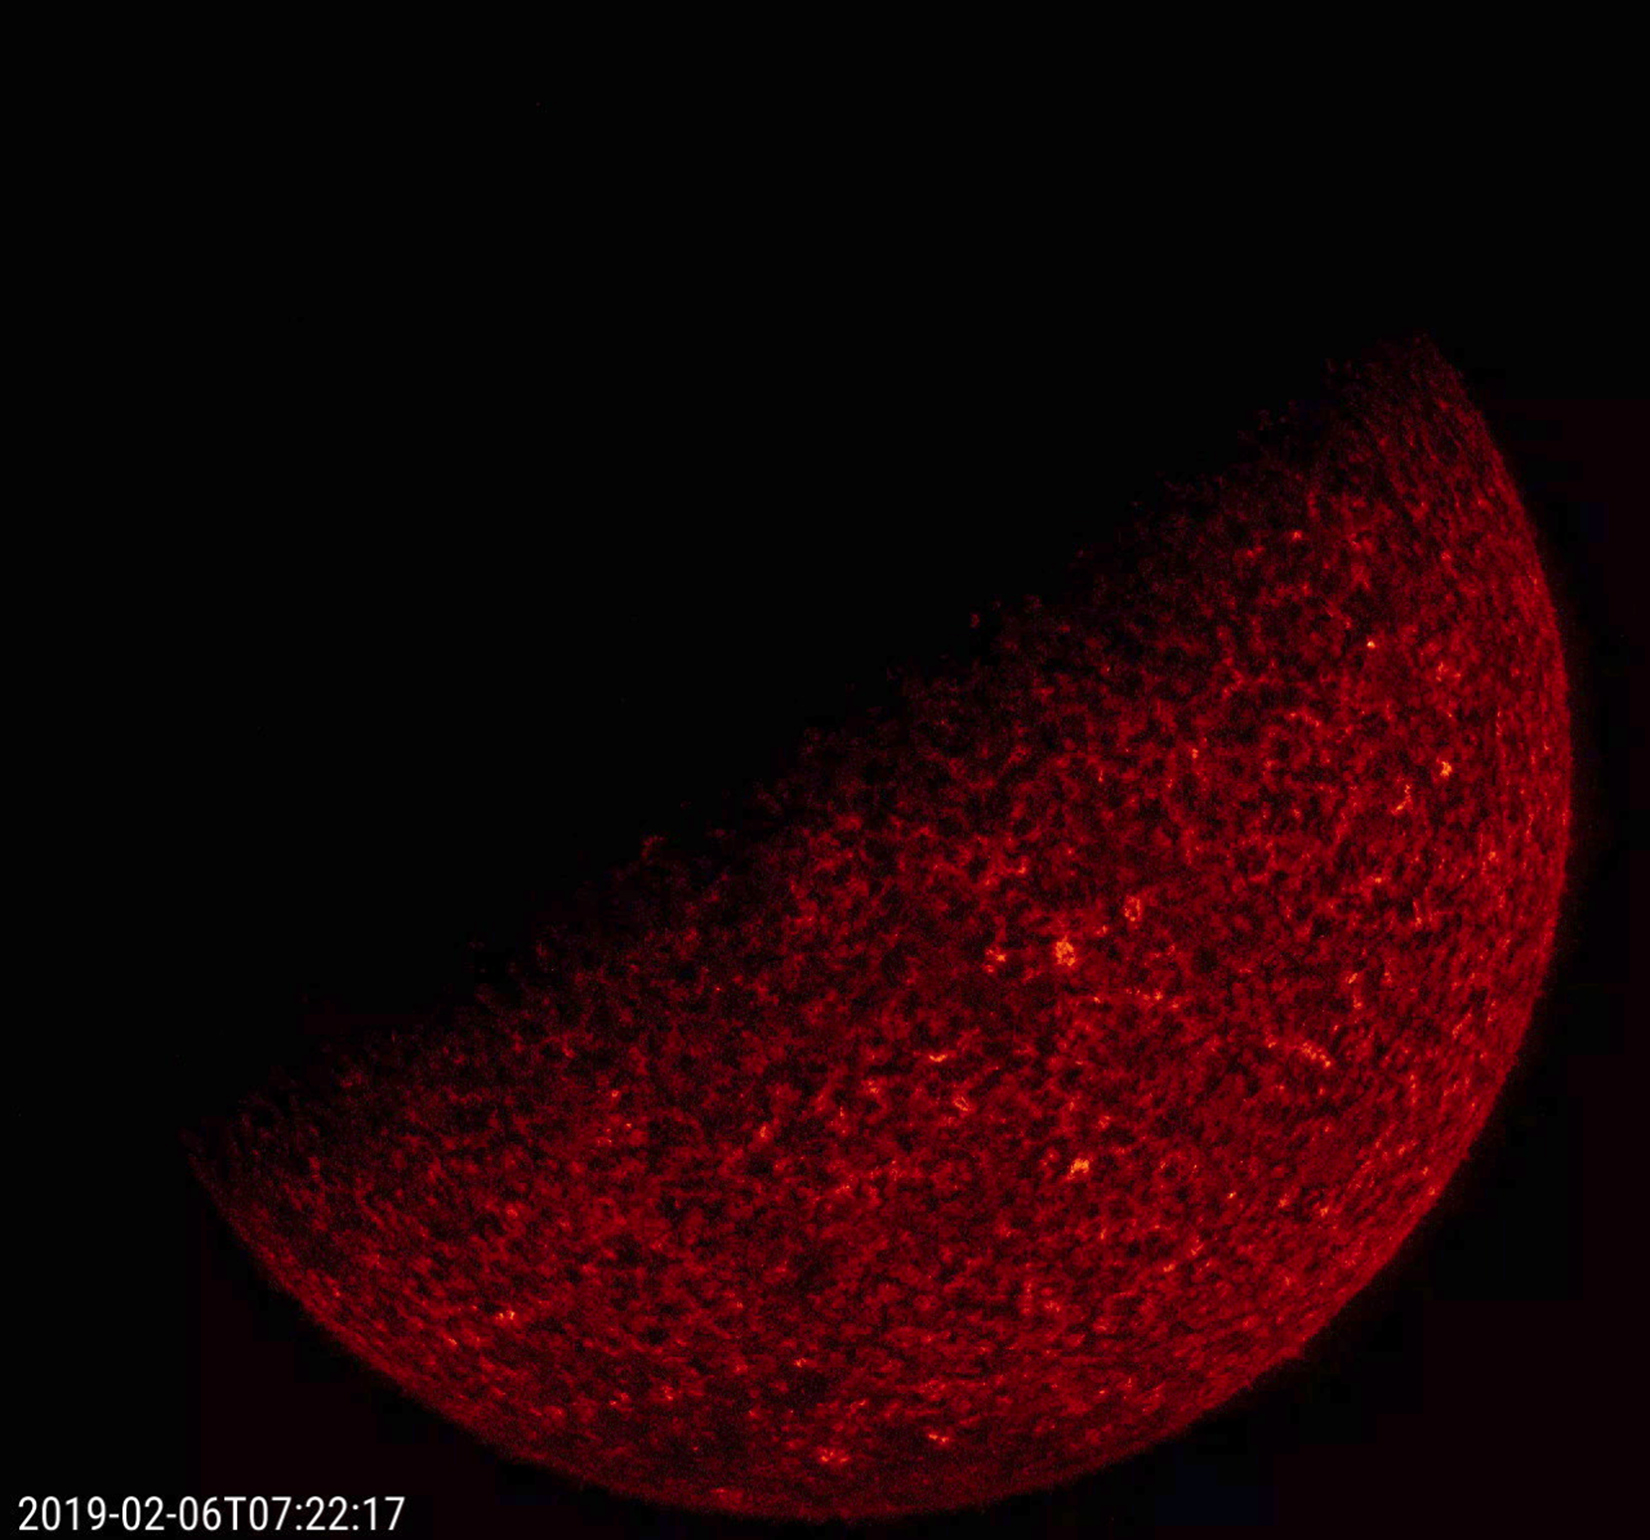

Spring 2019 Eclipse Season Arrives

The SDO spacecraft is in another eclipse season as of Feb. 6, 2019. This begins a several week period when the Earth briefly blocks SDO’s view of the Sun each day. In fact, because SDO orbits above the Mountain Time zone, the Earth passes between SDO and the Sun at about 7:20 UT (12:20 am MT) each orbit. Eclipses are due to SDO’s circular geosynchronous orbit some 22,000 miles above Earth. At the speed we are showing the frames, the eclipse is only a flicker. The still image shows that the edge of Earth, here about halfway across the Sun, looks quite rough due to the absorption of the 304 Å EUV light by our atmosphere.

Movies
PIA21213_3transit304_big.mp4
PIA21213_3transit304_sm.mp4

SDO is managed by NASA’s Goddard Space Flight Center, Greenbelt, Maryland, for NASA’s Science Mission Directorate, Washington. Its Atmosphere Imaging Assembly was built by the Lockheed Martin Solar Astrophysics Laboratory (LMSAL), Palo Alto, California.

Credit: NASA/GSFC/Solar Dynamics Observatory